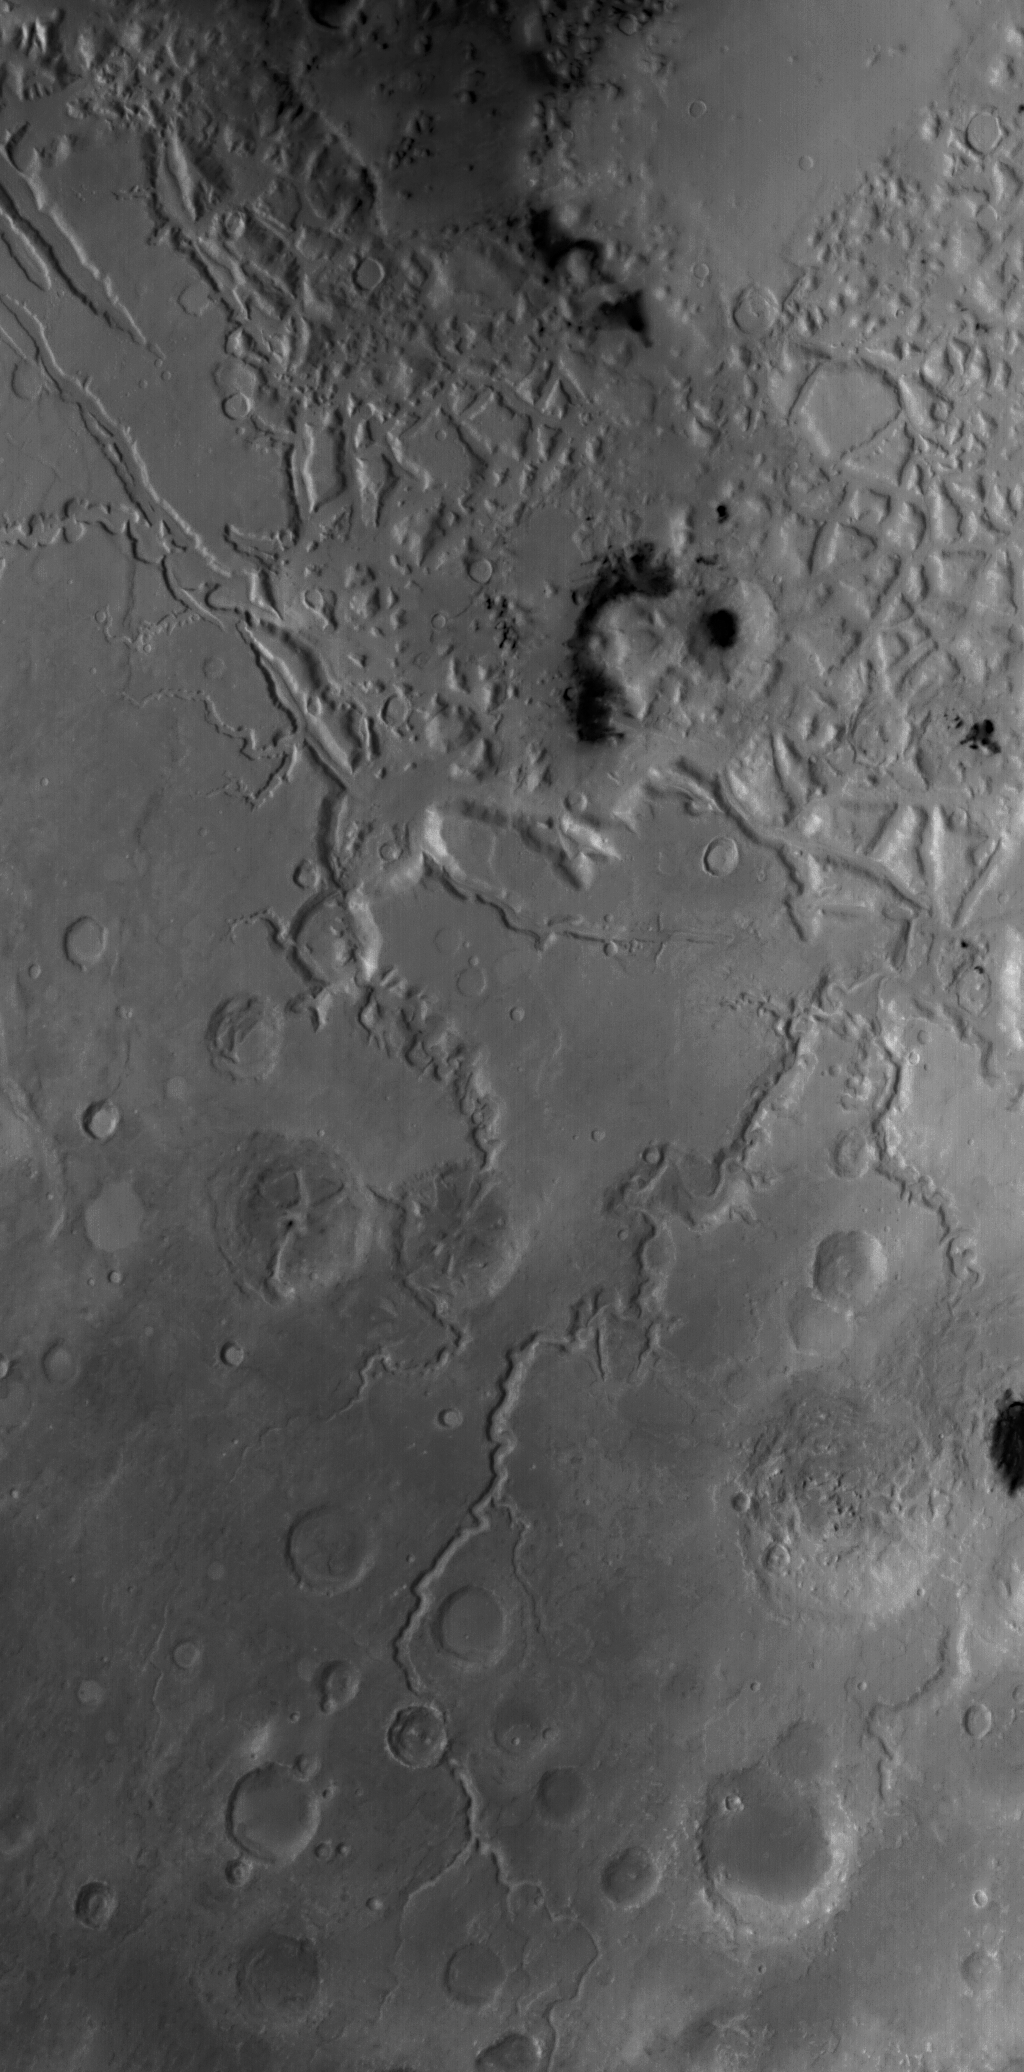

Fretted Terrain

20 October 2004
This red wide angle Mars Global Surveyor (MGS) Mars Orbiter Camera (MOC) image shows a portion of the fretted terrain north of eastern Arabia Terra. As described earlier this month in “Craters in Fretted Terrain,” the fretted terrains of Mars are the broken-up, blocky areas where the heavily cratered martian highlands transition to the lightly-cratered, lower elevation, northern plains. The landforms in the top half of the picture shown here comprise a portion of the fretted terrain. This picture has a resolution of about 243 meters (266 yards) per pixel and covers an area about 248 kilometers (154 miles) wide. The long valley that runs diagonal from lower center toward right center in the bottom half of the picture is Auqakuh Vallis. This image is located near 32°N, 299°W, and is illuminated by sunlight from the left/lower left. Another view of landforms in the fretted terrain was featured yesterday in “Fretted Terrain Craters.”

Credit: NASA/JPL/Malin Space Science Systems